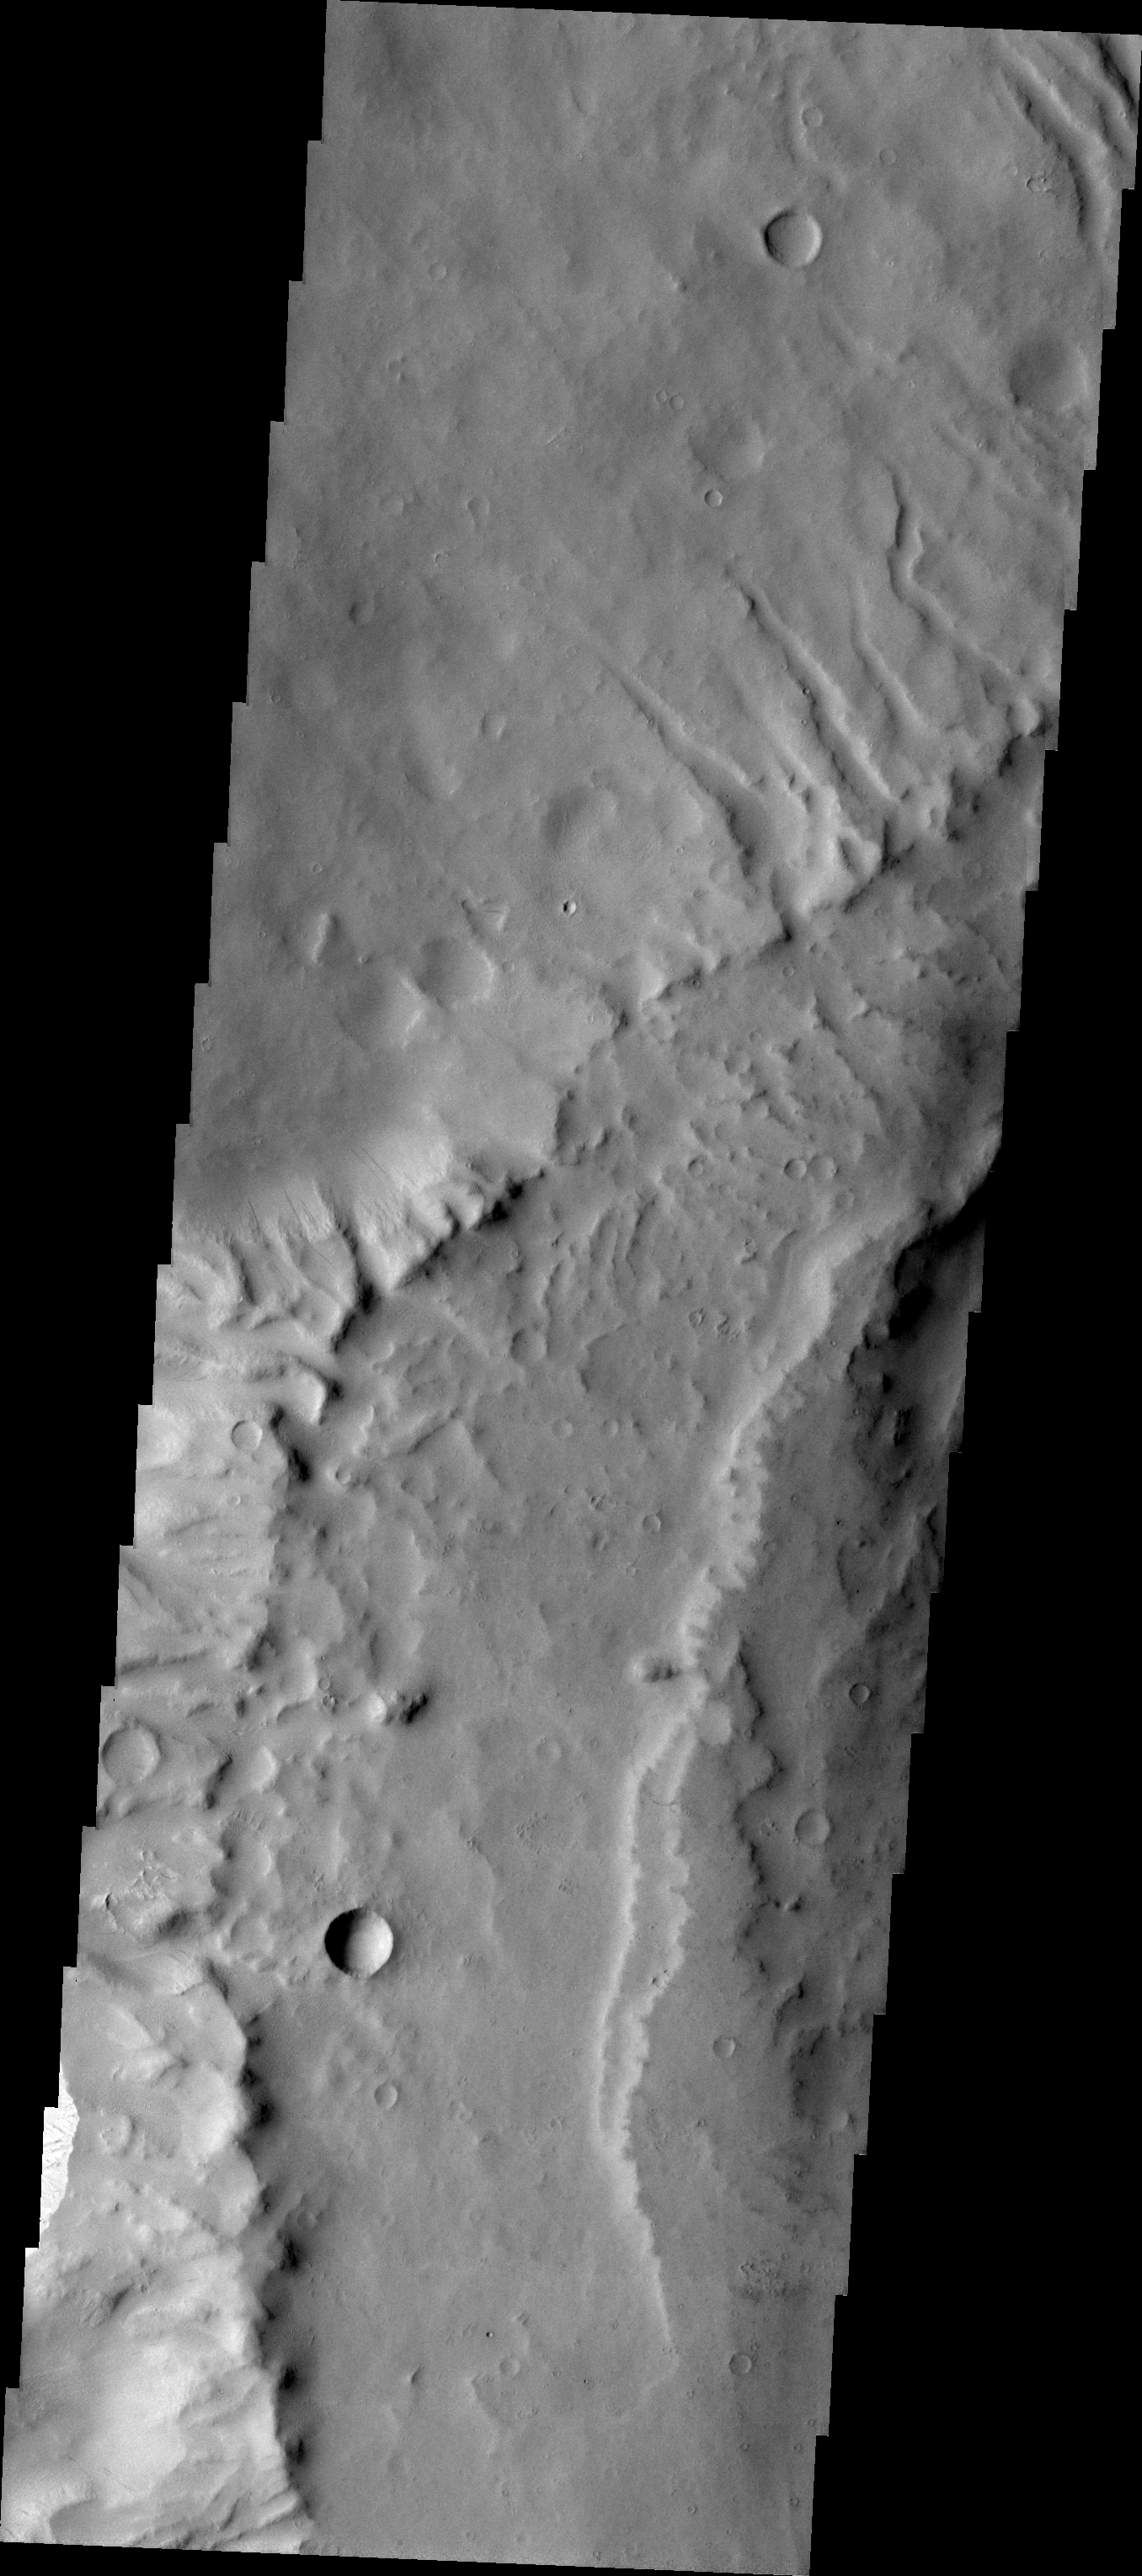

Final Apollinaris

The major Martian dust storm of 2007 filled the sky with dust and produced conditions that prevented the THEMIS VIS camera from being able to image the surface. With no new images being acquired, we’ve dug into the archive to highlight some interesting areas on Mars. The this week’s region is Apollinaris Patera. Apollinaris Patera is an old volcano that has undergone extensive erosion. This volcano is located north of Gusev Crater, the home of the rover called Spirit. Today’s image shows the northwestern edge of the summit caldera.

Image information: VIS instrument. Latitude -8.3N, Longitude 173.6E. 18 meter/pixel resolution.

Please see the THEMIS Data Citation Note for details on crediting THEMIS images.

Note: this THEMIS visual image has not been radiometrically nor geometrically calibrated for this preliminary release. An empirical correction has been performed to remove instrumental effects. A linear shift has been applied in the cross-track and down-track direction to approximate spacecraft and planetary motion. Fully calibrated and geometrically projected images will be released through the Planetary Data System in accordance with Project policies at a later time.

NASA’s Jet Propulsion Laboratory manages the 2001 Mars Odyssey mission for NASA’s Office of Space Science, Washington, D.C. The Thermal Emission Imaging System (THEMIS) was developed by Arizona State University, Tempe, in collaboration with Raytheon Santa Barbara Remote Sensing. The THEMIS investigation is led by Dr. Philip Christensen at Arizona State University. Lockheed Martin Astronautics, Denver, is the prime contractor for the Odyssey project, and developed and built the orbiter. Mission operations are conducted jointly from Lockheed Martin and from JPL, a division of the California Institute of Technology in Pasadena.

Credit: NASA/JPL/ASU